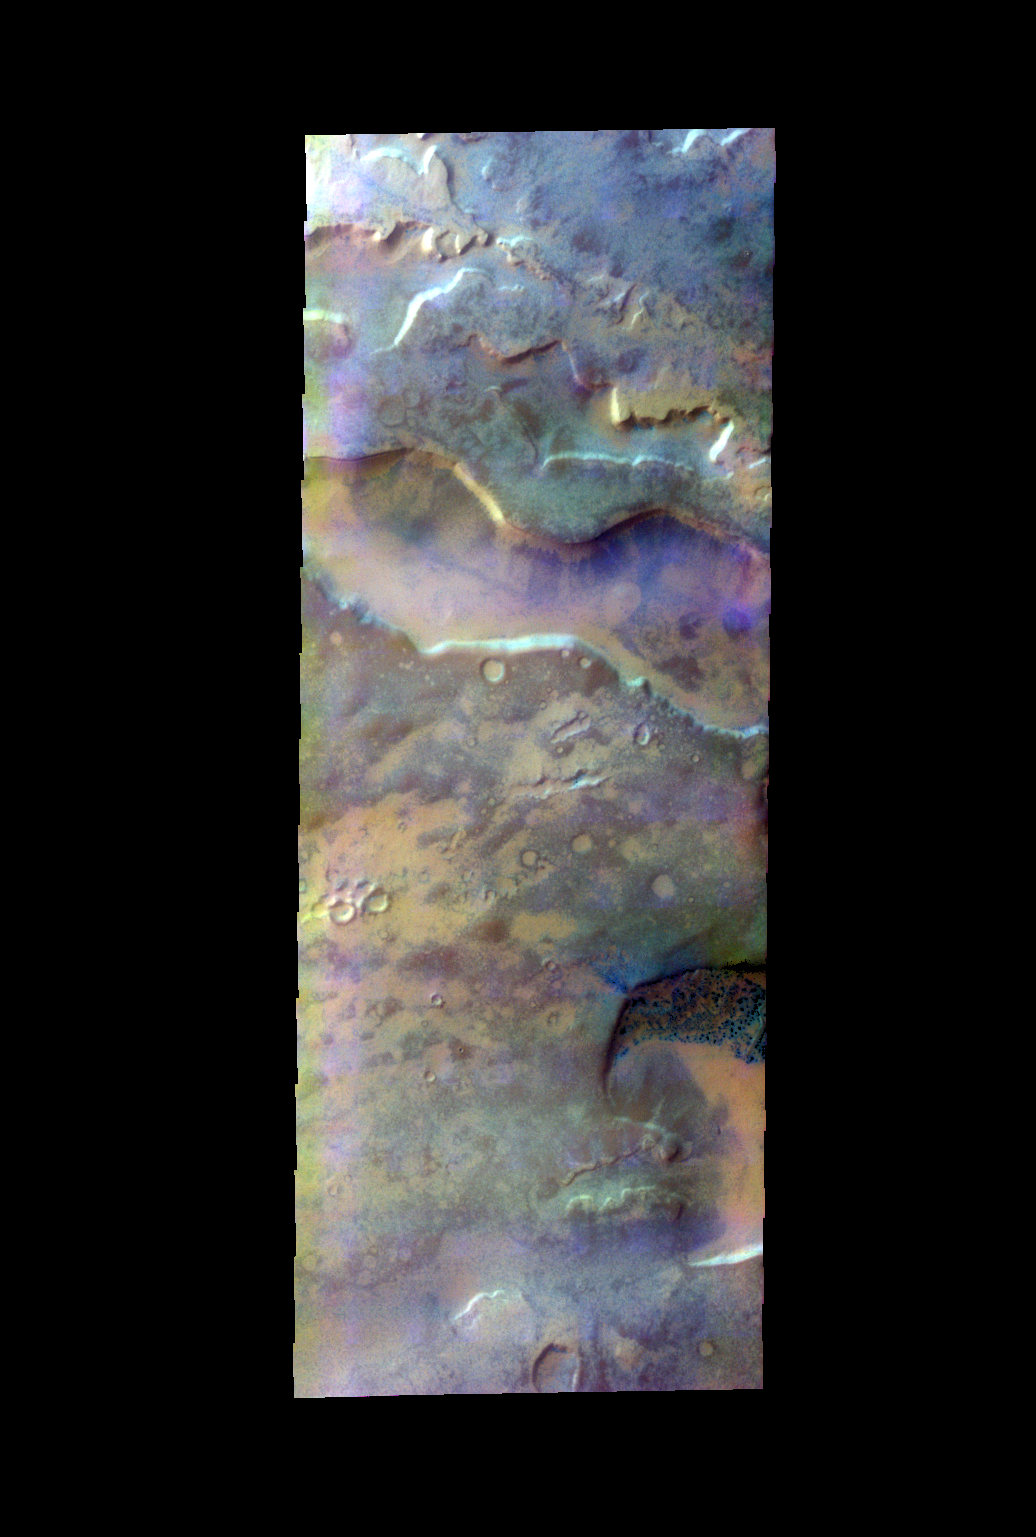

Sisyphi Cavi – False Color

The THEMIS VIS camera contains 5 filters. The data from different filters can be combined in multiple ways to create a false color image. These false color images may reveal subtle variations of the surface not easily identified in a single band image. Today’s false color image shows depressions in the surface of southern Noachis Terra.

Credit: NASA/JPL-Caltech/ASU